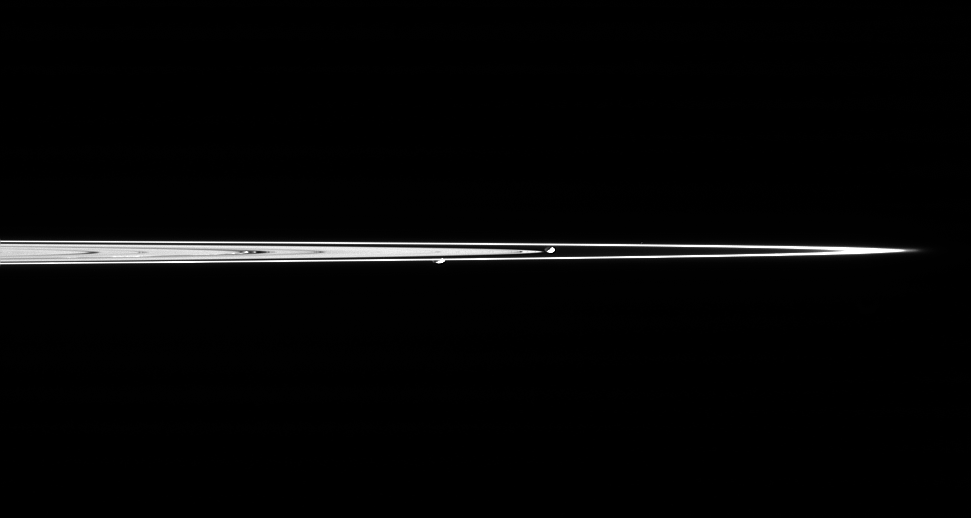

F Ring Shepherds

Saturn’s moons Prometheus and Pandora are captured here in a single image taken from less than a degree above the dark side of Saturn’s rings. Pandora is on the right, and Prometheus is on the left. Prometheus is 102 kilometers (63 miles) across. Pandora is 84 kilometers (52 miles) across.

The two moons are separated by about 69,000 kilometers (43,000 miles) in this view.

The F ring, extending farthest to the right, contains a great deal of fine, icy material that is more the size of dust than the boulders thought to comprise the dense B ring. These tiny particles are particularly bright from this viewing geometry, especially at right near the ansa, or edge.

At left of center, a couple of ringlets within the Encke gap (325 kilometers, or 200 miles wide) can also be easily seen due to their fine dust-sized material. The other dark features in the rings are density waves and bending waves.

The image was taken in visible light with the Cassini spacecraft narrow-angle camera on Feb. 20, 2005, when Cassini was a mean distance of 1.85 million kilometers (1.15 million miles) from the moons. The image scale is about 11 kilometers (7 miles) per pixel on both moons.

The Cassini-Huygens mission is a cooperative project of NASA, the European Space Agency and the Italian Space Agency. The Jet Propulsion Laboratory, a division of the California Institute of Technology in Pasadena, manages the mission for NASA’s Science Mission Directorate, Washington, D.C. The Cassini orbiter and its two onboard cameras were designed, developed and assembled at JPL. The imaging team is based at the Space Science Institute, Boulder, Colo.

Credit: NASA/JPL/Space Science Institute